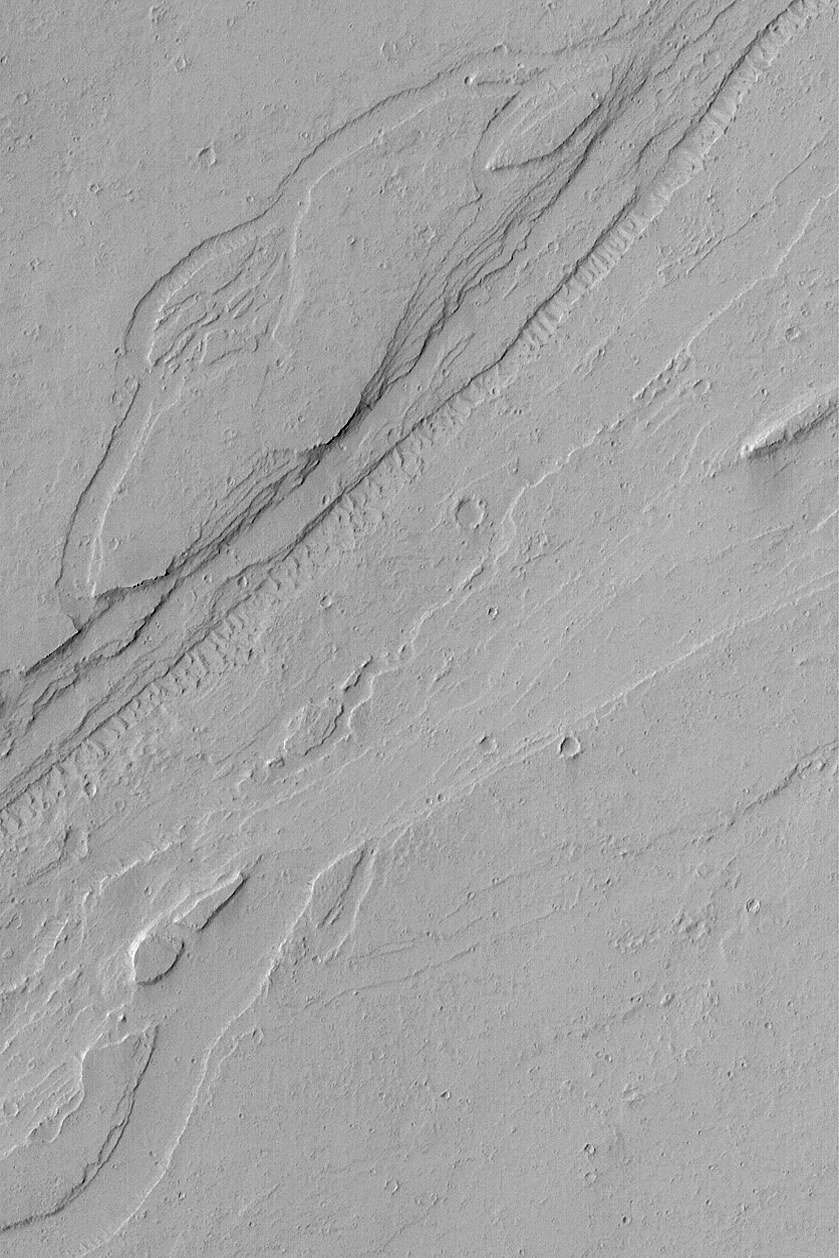

Valley near Olympus

MGS MOC Release No. MOC2-539, 9 November 2003

A suite of channels and valleys are carved into the plains southeast of the martian volcano, Olympus Mons. This Mars Global Surveyor (MGS) Mars Orbiter Camera (MOC) image shows an example located near 16.5°N, 124.8°W. Whether the valley was cut by water is unknown. Today it is dry, has dust-covered wind ripples on the floor of the innermost channel, and small craters have formed here and there on the valley terrain. This picture covers an area 3 km (1.9 mi) wide and is illuminated by sunlight from the left.

Credit: NASA/JPL/Malin Space Science Systems